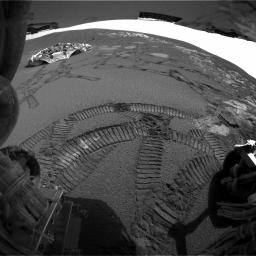

A View of Opportunity’s Dance Moves

This rear hazard-avoidance camera image taken by the Mars Exploration Rover Opportunity on the 37th martian day, or sol, of its mission (March 2, 2004) shows the tracks left by the rover during its latest “dance,” or series of maneuvers, around the rock outcrop near its landing site. Note the view of the lander to the far left and the light-colored outcrop below the horizon. The rear solar panels, located above the rear hazard-avoidance cameras, are captured in the uppermost part of the image.

Since driving off the lander, Opportunity has traveled along the entire outcrop, trenched, and completed a U-turn to revisit scientifically rich spots. Two of these spots are the rock regions dubbed “El Capitan” and “Last Chance.” Scientists have used the instruments on the rover’s arm to conclude that this area of Mars was once soaked in water for extended amounts of time, possibly providing an environment favorable for life.

Credit: NASA/JPL